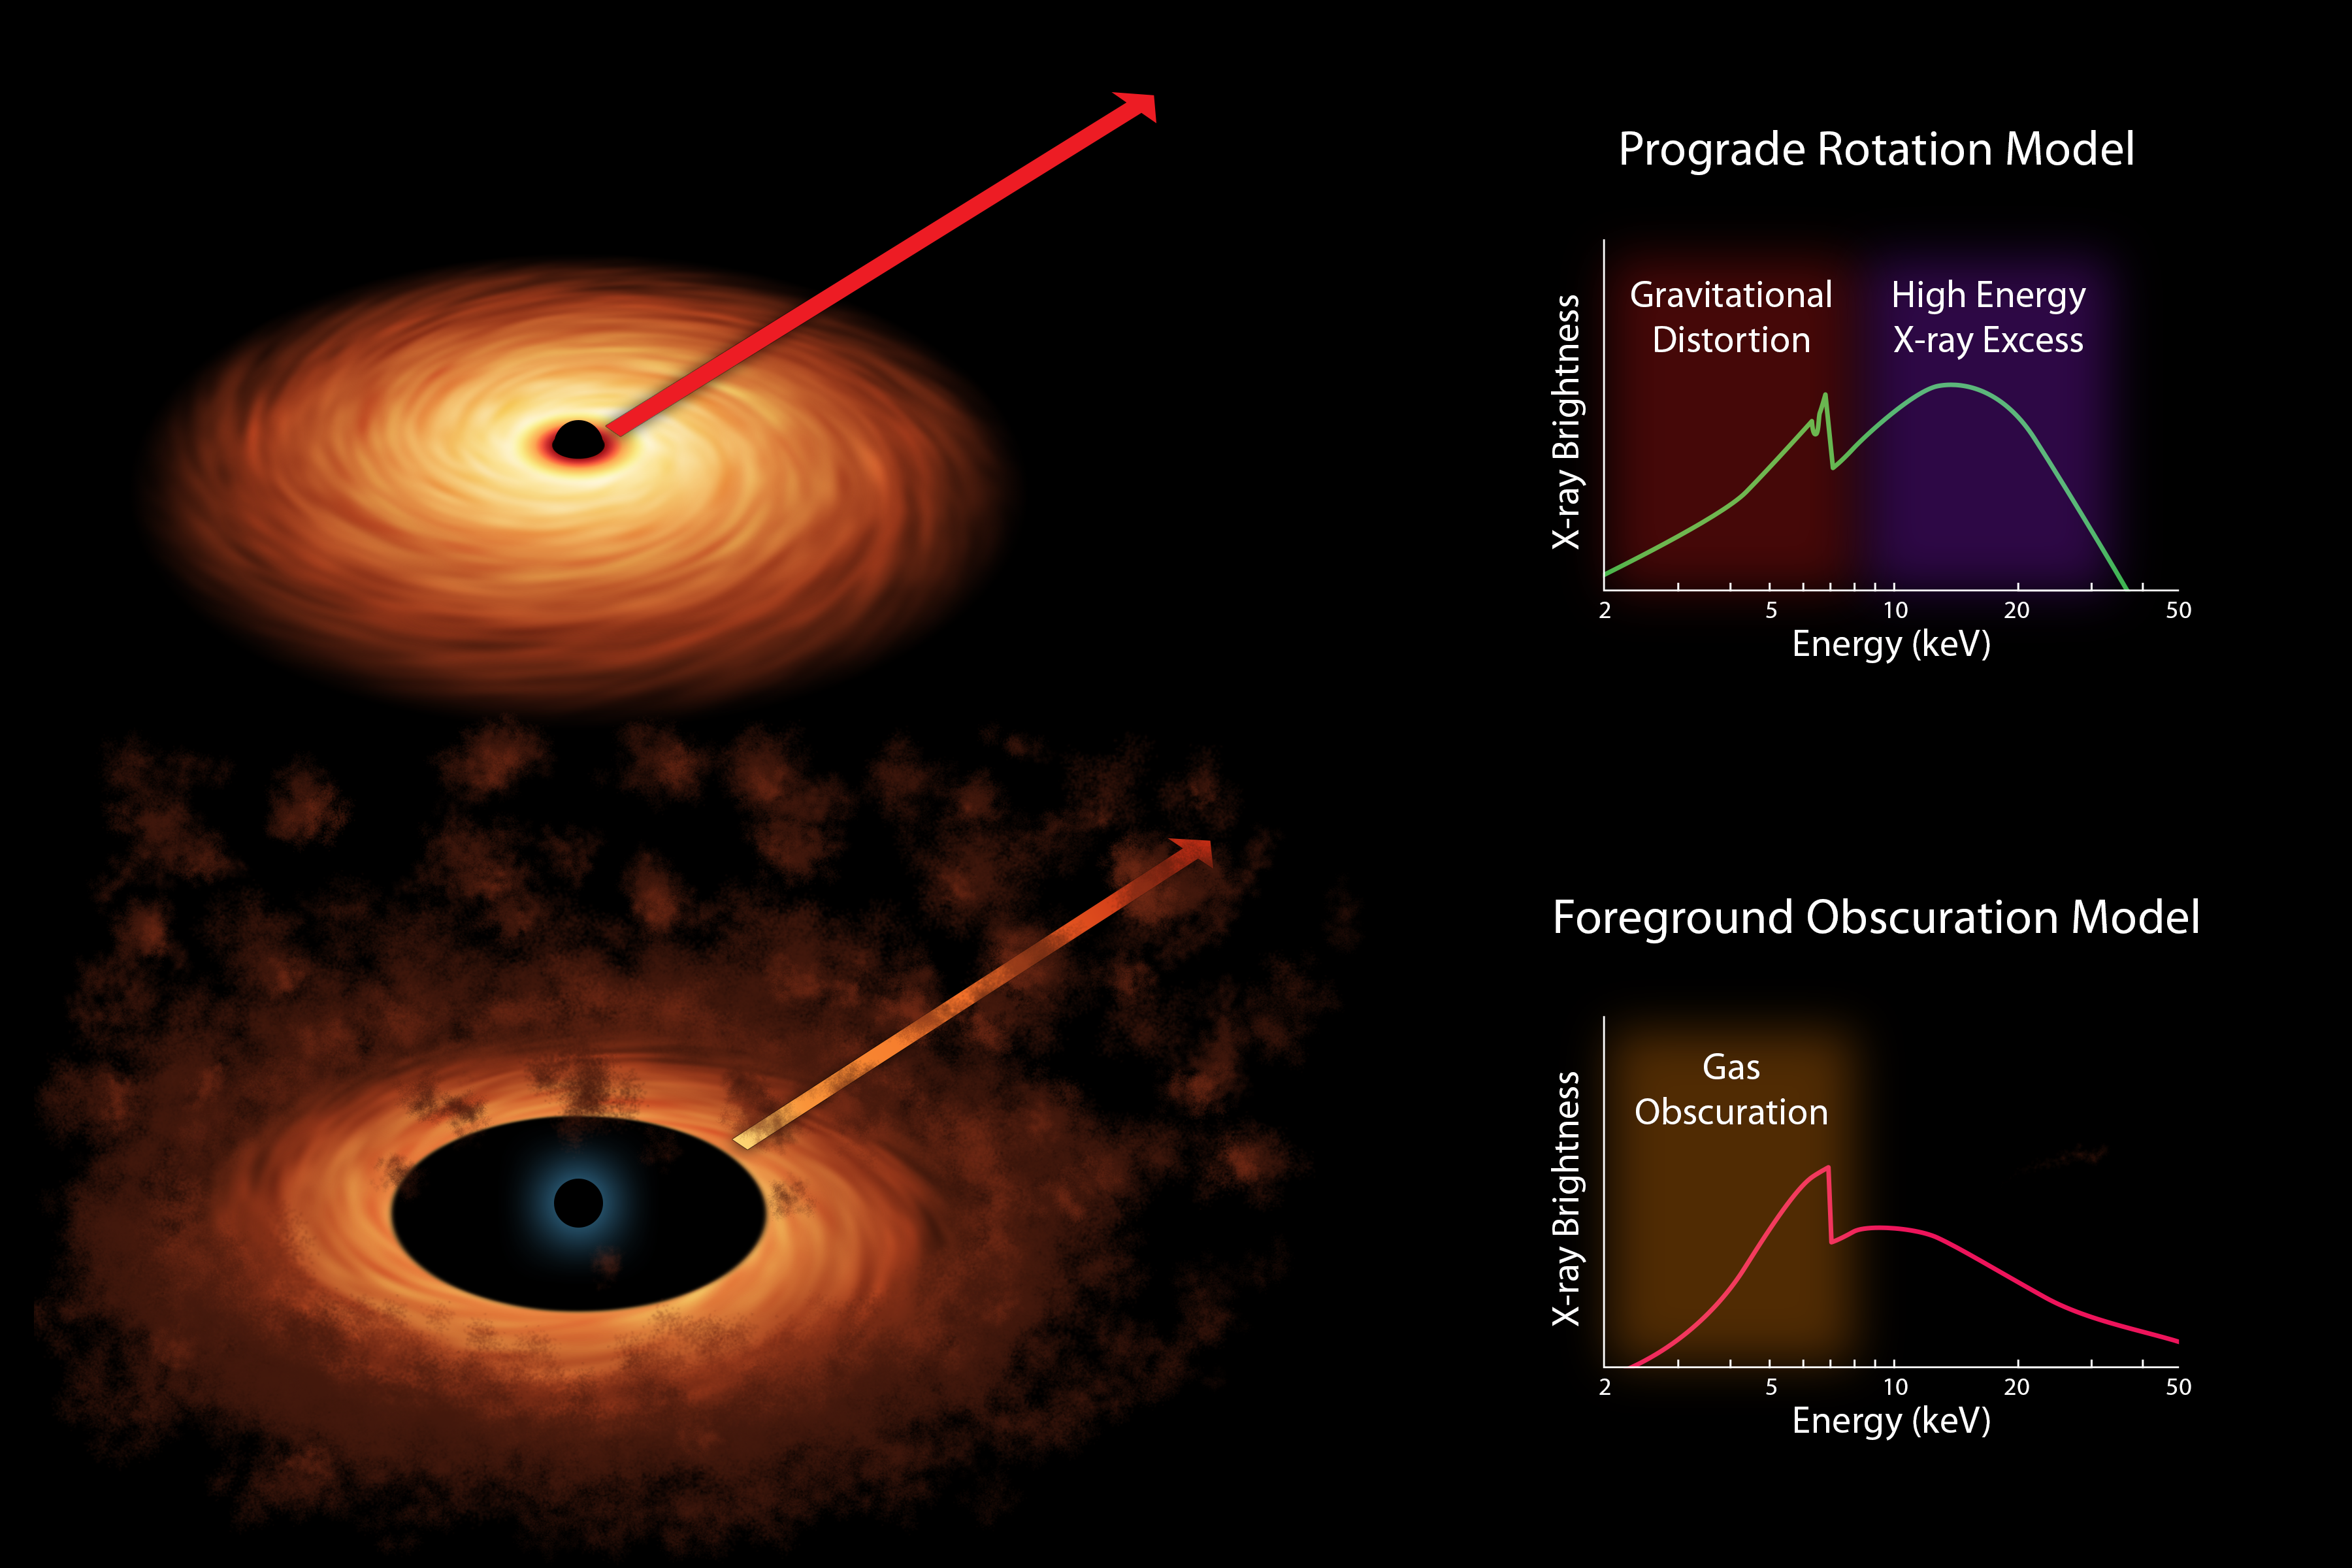

Two Models of Black Hole Spin (Artist’s Concept)

Scientists measure the spin rates of supermassive black holes by spreading the X-ray light into different colors. The light comes from accretion disks that swirl around black holes, as shown in both of the artist’s concepts. They use X-ray space telescopes to study these colors, and, in particular, look for a “fingerprint” of iron — the peak shown in both graphs, or spectra — to see how sharp it is. Prior to observations with NASA’s Spectroscopic Telescope Array, or NuSTAR, and the European Space Agency’s XMM-Newton telescope, there were two competing models to explain why this peak might not appear to be sharp.

The “rotation” model shown at top held that the iron feature was being spread out by distorting effects caused by the immense gravity of the black hole. If this model were correct, then the amount of distortion seen in the iron feature should reveal the spin rate of the black hole.

The alternate model held that obscuring clouds lying near the black hole were making the iron line appear artificially distorted. If this model were correct, the data could not be used to measure black hole spin.

NuSTAR helped to solve the case, ruling out the alternate “obscuring cloud” model. Its high-energy X-ray data — shown at top as green bump to the right of the peak — revealed that features in the X-ray spectrum are in fact coming from the accretion disk and not from the obscuring clouds. Together with XMM-Newton, the space observatories were able to make the first conclusive measurement of a black hole’s spin rate, and more generally, confirm that the “gravitational distortion” model is accurate.

Credit: NASA/JPL-Caltech